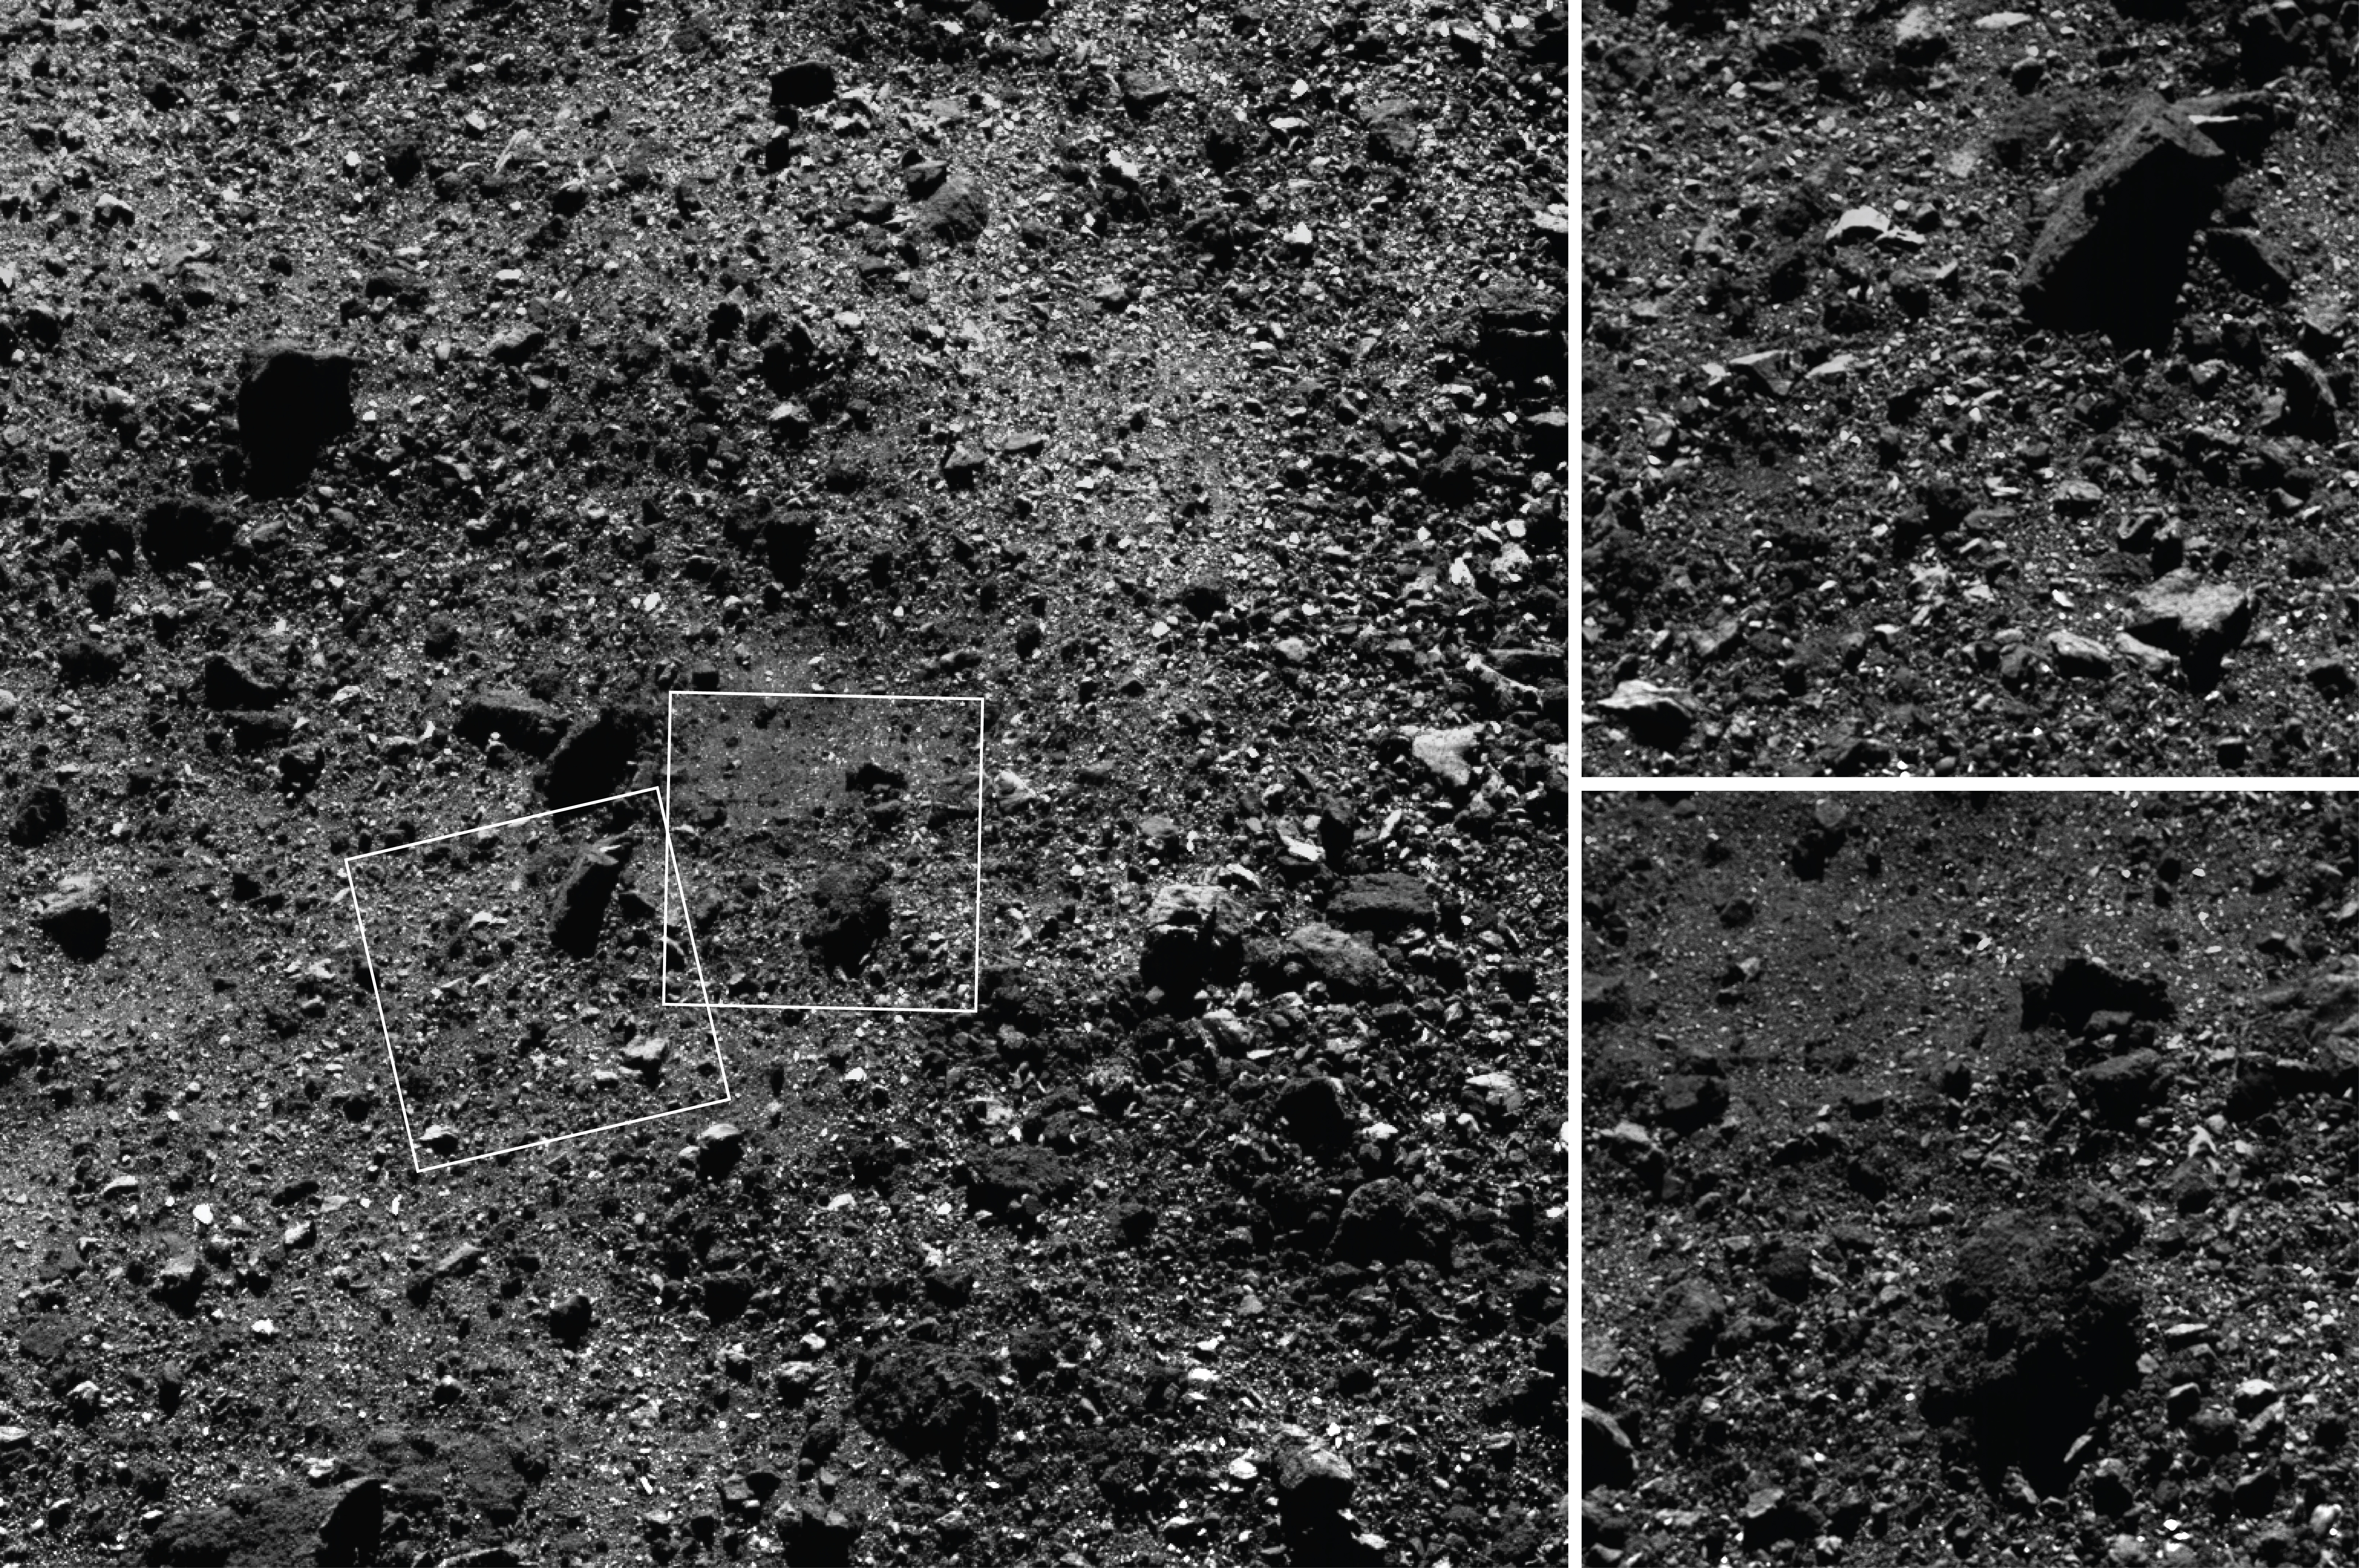

A Region of Bennu’s Northern Hemisphere Close Up

This trio of images acquired by NASA’s OSIRIS-REx spacecraft shows a wide shot and two close-ups of a region in asteroid Bennu’s northern hemisphere. The wide-angle image (left), obtained by the spacecraft’s MapCam camera, shows a 590-foot (180-meter) wide area with many rocks, including some large boulders, and a “pond” of regolith that is mostly devoid of large rocks. The two closer images, obtained by the high-resolution PolyCam camera, show details of areas in the MapCam image, specifically a 50-foot (15 meter) boulder (top) and the regolith pond (bottom). The PolyCam frames are 101 feet (31 meters) across and the boulder depicted is approximately the same size as a humpback whale. The images were taken on February 25 while the spacecraft was in orbit around Bennu, approximately 1.1 miles (1.8 km) from the asteroid’s surface. The observation plan for this day provided for one MapCam and two PolyCam images every 10 minutes, allowing for this combination of context and detail of Bennu’s surface.

Credit: NASA/Goddard/University of Arizona